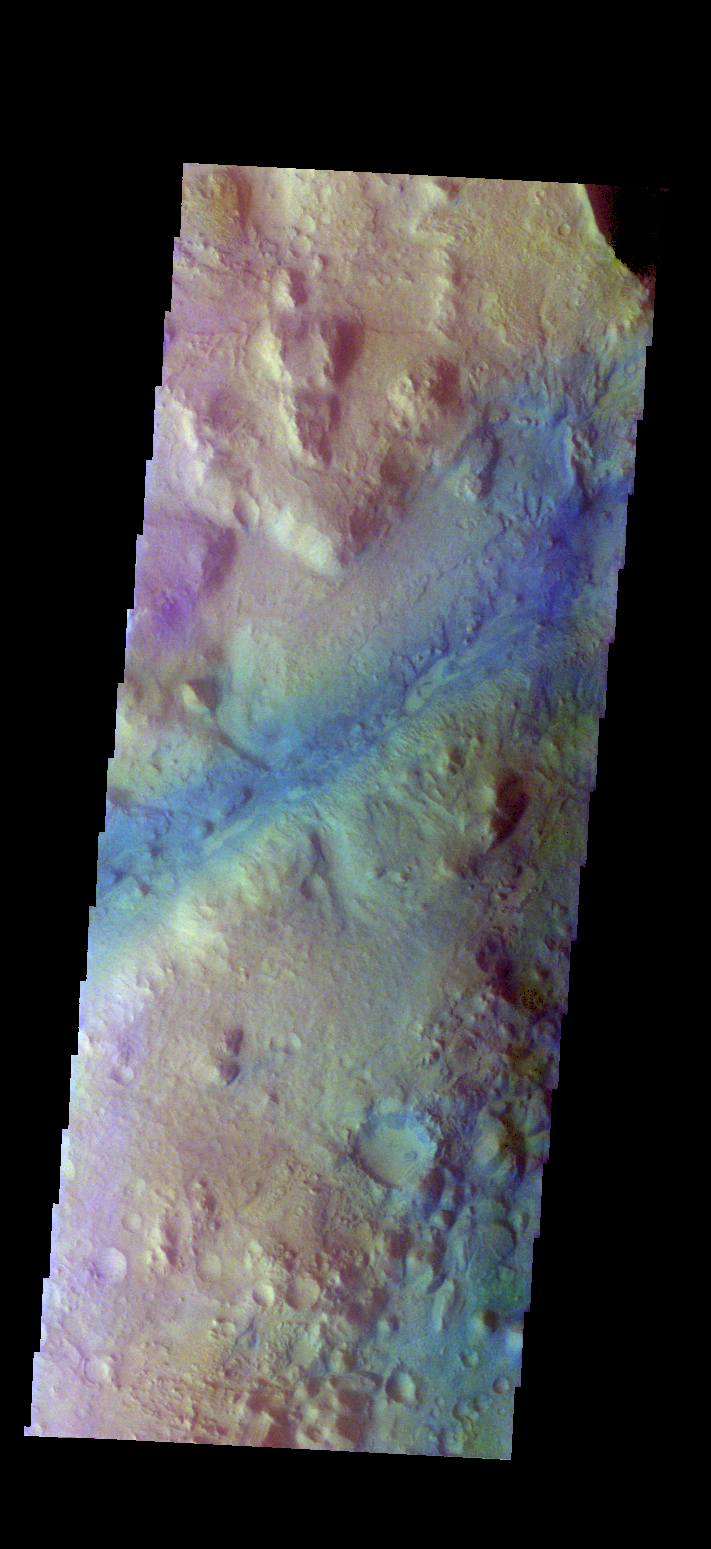

Nili Fossae – False Color

The THEMIS camera contains 5 filters. The data from different filters can be combined in multiple ways to create a false color image. These false color images may reveal subtle variations of the surface not easily identified in a single band image. Today’s false color image shows part of Nili Fossae. Dark “blue” is interpreted to be basaltic rock/sand.

Credit: NASA/JPL-Caltech/ASU